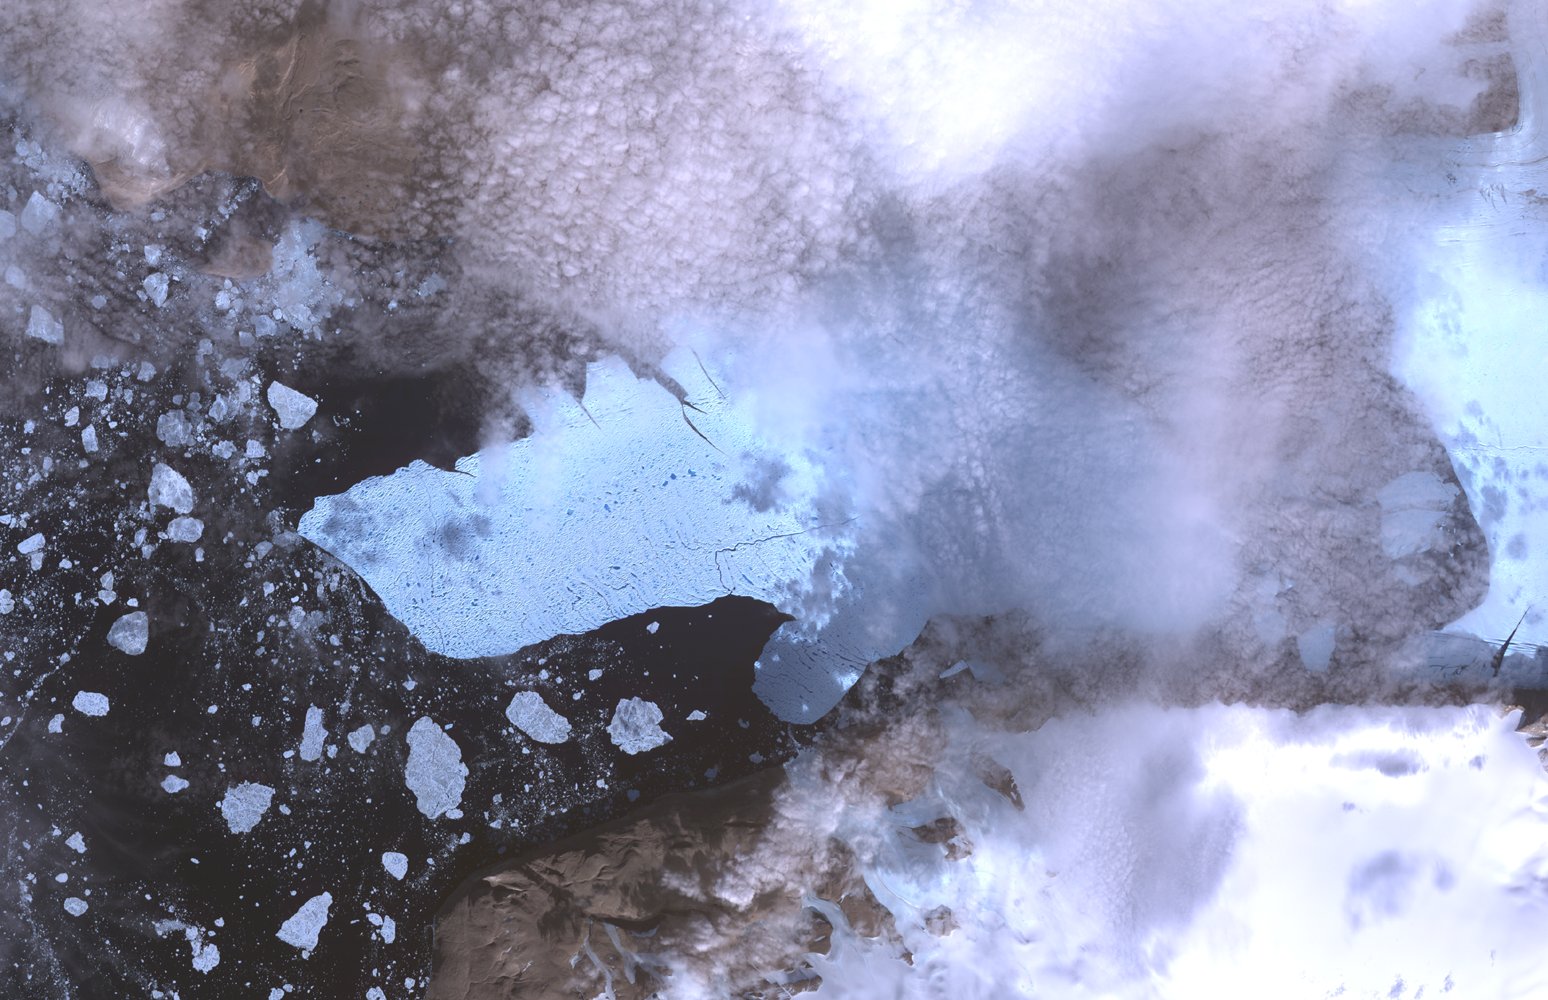

ASTER Views Large Calving Event at Petermann Glacier, Greenland

On Aug. 5, 2010, an enormous chunk of ice, roughly 251 square kilometers (97 square miles) in size, broke off the Petermann Glacier along the northwestern coast of Greenland. The Petermann Glacier lost about one-quarter of its 70-kilometer- (40-mile-) long floating ice shelf, according to researchers at the University of Delaware. The recently calved iceberg is the largest to form in the Arctic in 50 years.

Icebergs calving off the Petermann Glacier are not unusual. Petermann Glacier’s floating ice tongue is the Northern Hemisphere’s largest, and it has occasionally calved large icebergs.

Scientists are monitoring the movement of the iceberg closely. If it moves out into the narrow Nares Strait, there is the potential it could interfere with or block the loss of Arctic sea ice out of the Arctic Ocean into Baffin Bay, a sea that connects the Arctic and Atlantic Oceans.

This image of Petermann Glacier and the new iceberg was acquired from the Advanced Spaceborne Thermal Emission and Reflection Radiometer (ASTER) instrument on NASA’s Terra spacecraft on Aug. 12, 2010. It covers an area of 49.5 by 31.5 kilometers (30.7 by 19.5 miles) and is located at 81.1 degrees north latitude, 61.7 degrees west longitude.

With its 14 spectral bands from the visible to the thermal infrared wavelength region and its high spatial resolution of 15 to 90 meters (about 50 to 300 feet), ASTER images Earth to map and monitor the changing surface of our planet. ASTER is one of five Earth-observing instruments launched Dec. 18, 1999, on NASA’s Terra spacecraft. The instrument was built by Japan’s Ministry of Economy, Trade and Industry. A joint U.S./Japan science team is responsible for validation and calibration of the instrument and the data products.

The broad spectral coverage and high spectral resolution of ASTER provides scientists in numerous disciplines with critical information for surface mapping and monitoring of dynamic conditions and temporal change. Example applications are: monitoring glacial advances and retreats; monitoring potentially active volcanoes; identifying crop stress; determining cloud morphology and physical properties; wetlands evaluation; thermal pollution monitoring; coral reef degradation; surface temperature mapping of soils and geology; and measuring surface heat balance.

The ASTER U.S. science team is located at NASA’s Jet Propulsion Laboratory, Pasadena, Calif. The Terra mission is part of NASA’s Science Mission Directorate, Washington, D.C.

Credit: NASA/GSFC/METI/ERSDAC/JAROS, and U.S./Japan ASTER Science Team